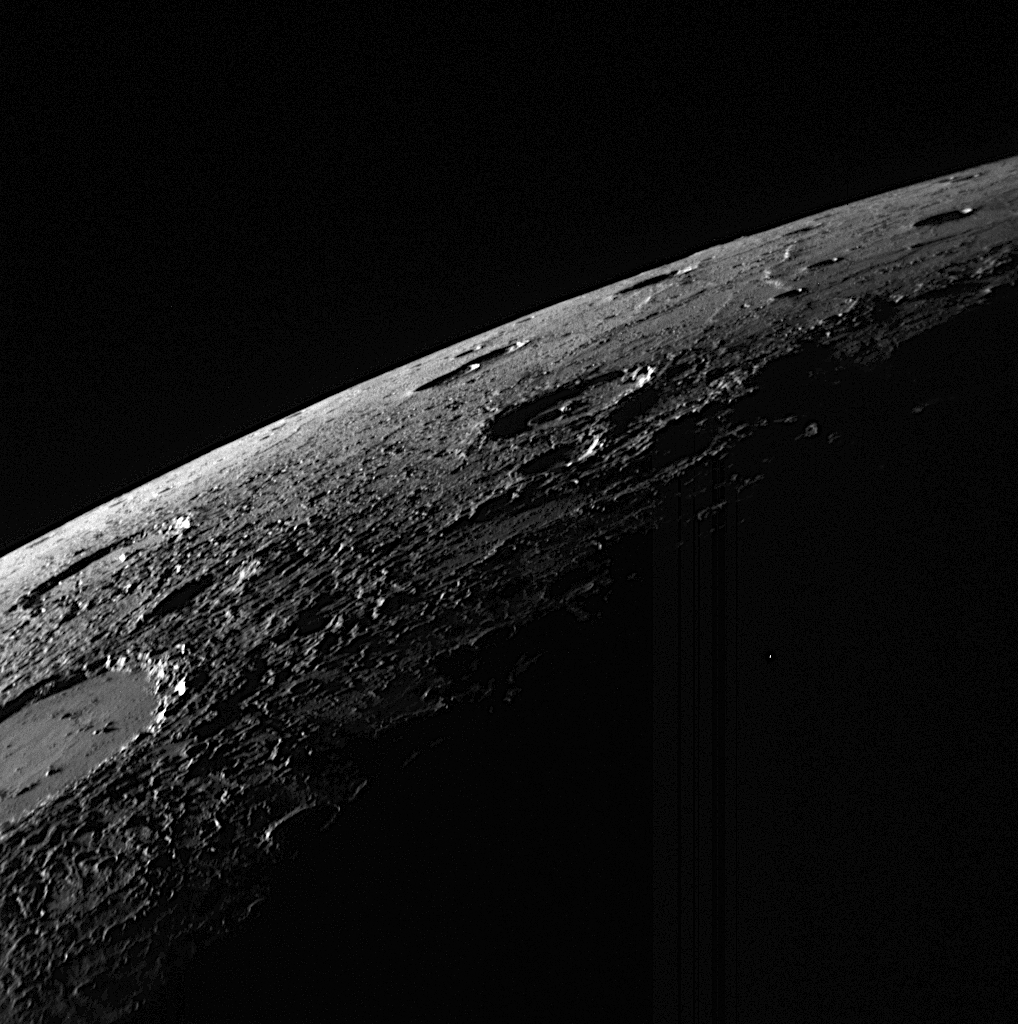

A View Over Mercury’s Horizon

This image was taken about 54 minutes before MESSENGER’s closest approach to Mercury during the mission’s second flyby of the innermost planet in the Solar System. The striking image shows a view looking over Mercury’s horizon into the darkness of space. The surface in this image is located in the northern portion of the sunlit, crescent-shaped planet seen as the spacecraft approached Mercury (see PIA11247). The low Sun angle creates distinct shadows, enhancing the visibility of the roughness of the surface, which is especially prominent for material ejected from, and surrounding, the impact crater cut by the left edge of this image.

Date Acquired: October 6, 2008
Image Mission Elapsed Time (MET): 131766595
Instrument: Narrow Angle Camera (NAC) of the Mercury Dual Imaging System (MDIS)
Resolution: 410 meters/pixel (0.25 miles/pixel) near the bottom of the image
Scale: The bottom length of the image is about 420 kilometers (260 miles)
Spacecraft Altitude: 16,000 kilometers (9,900 miles)

These images are from MESSENGER, a NASA Discovery mission to conduct the first orbital study of the innermost planet, Mercury. For information regarding the use of images, see the MESSENGER image use policy.

Credit: NASA/Johns Hopkins University Applied Physics Laboratory/Carnegie Institution of Washington